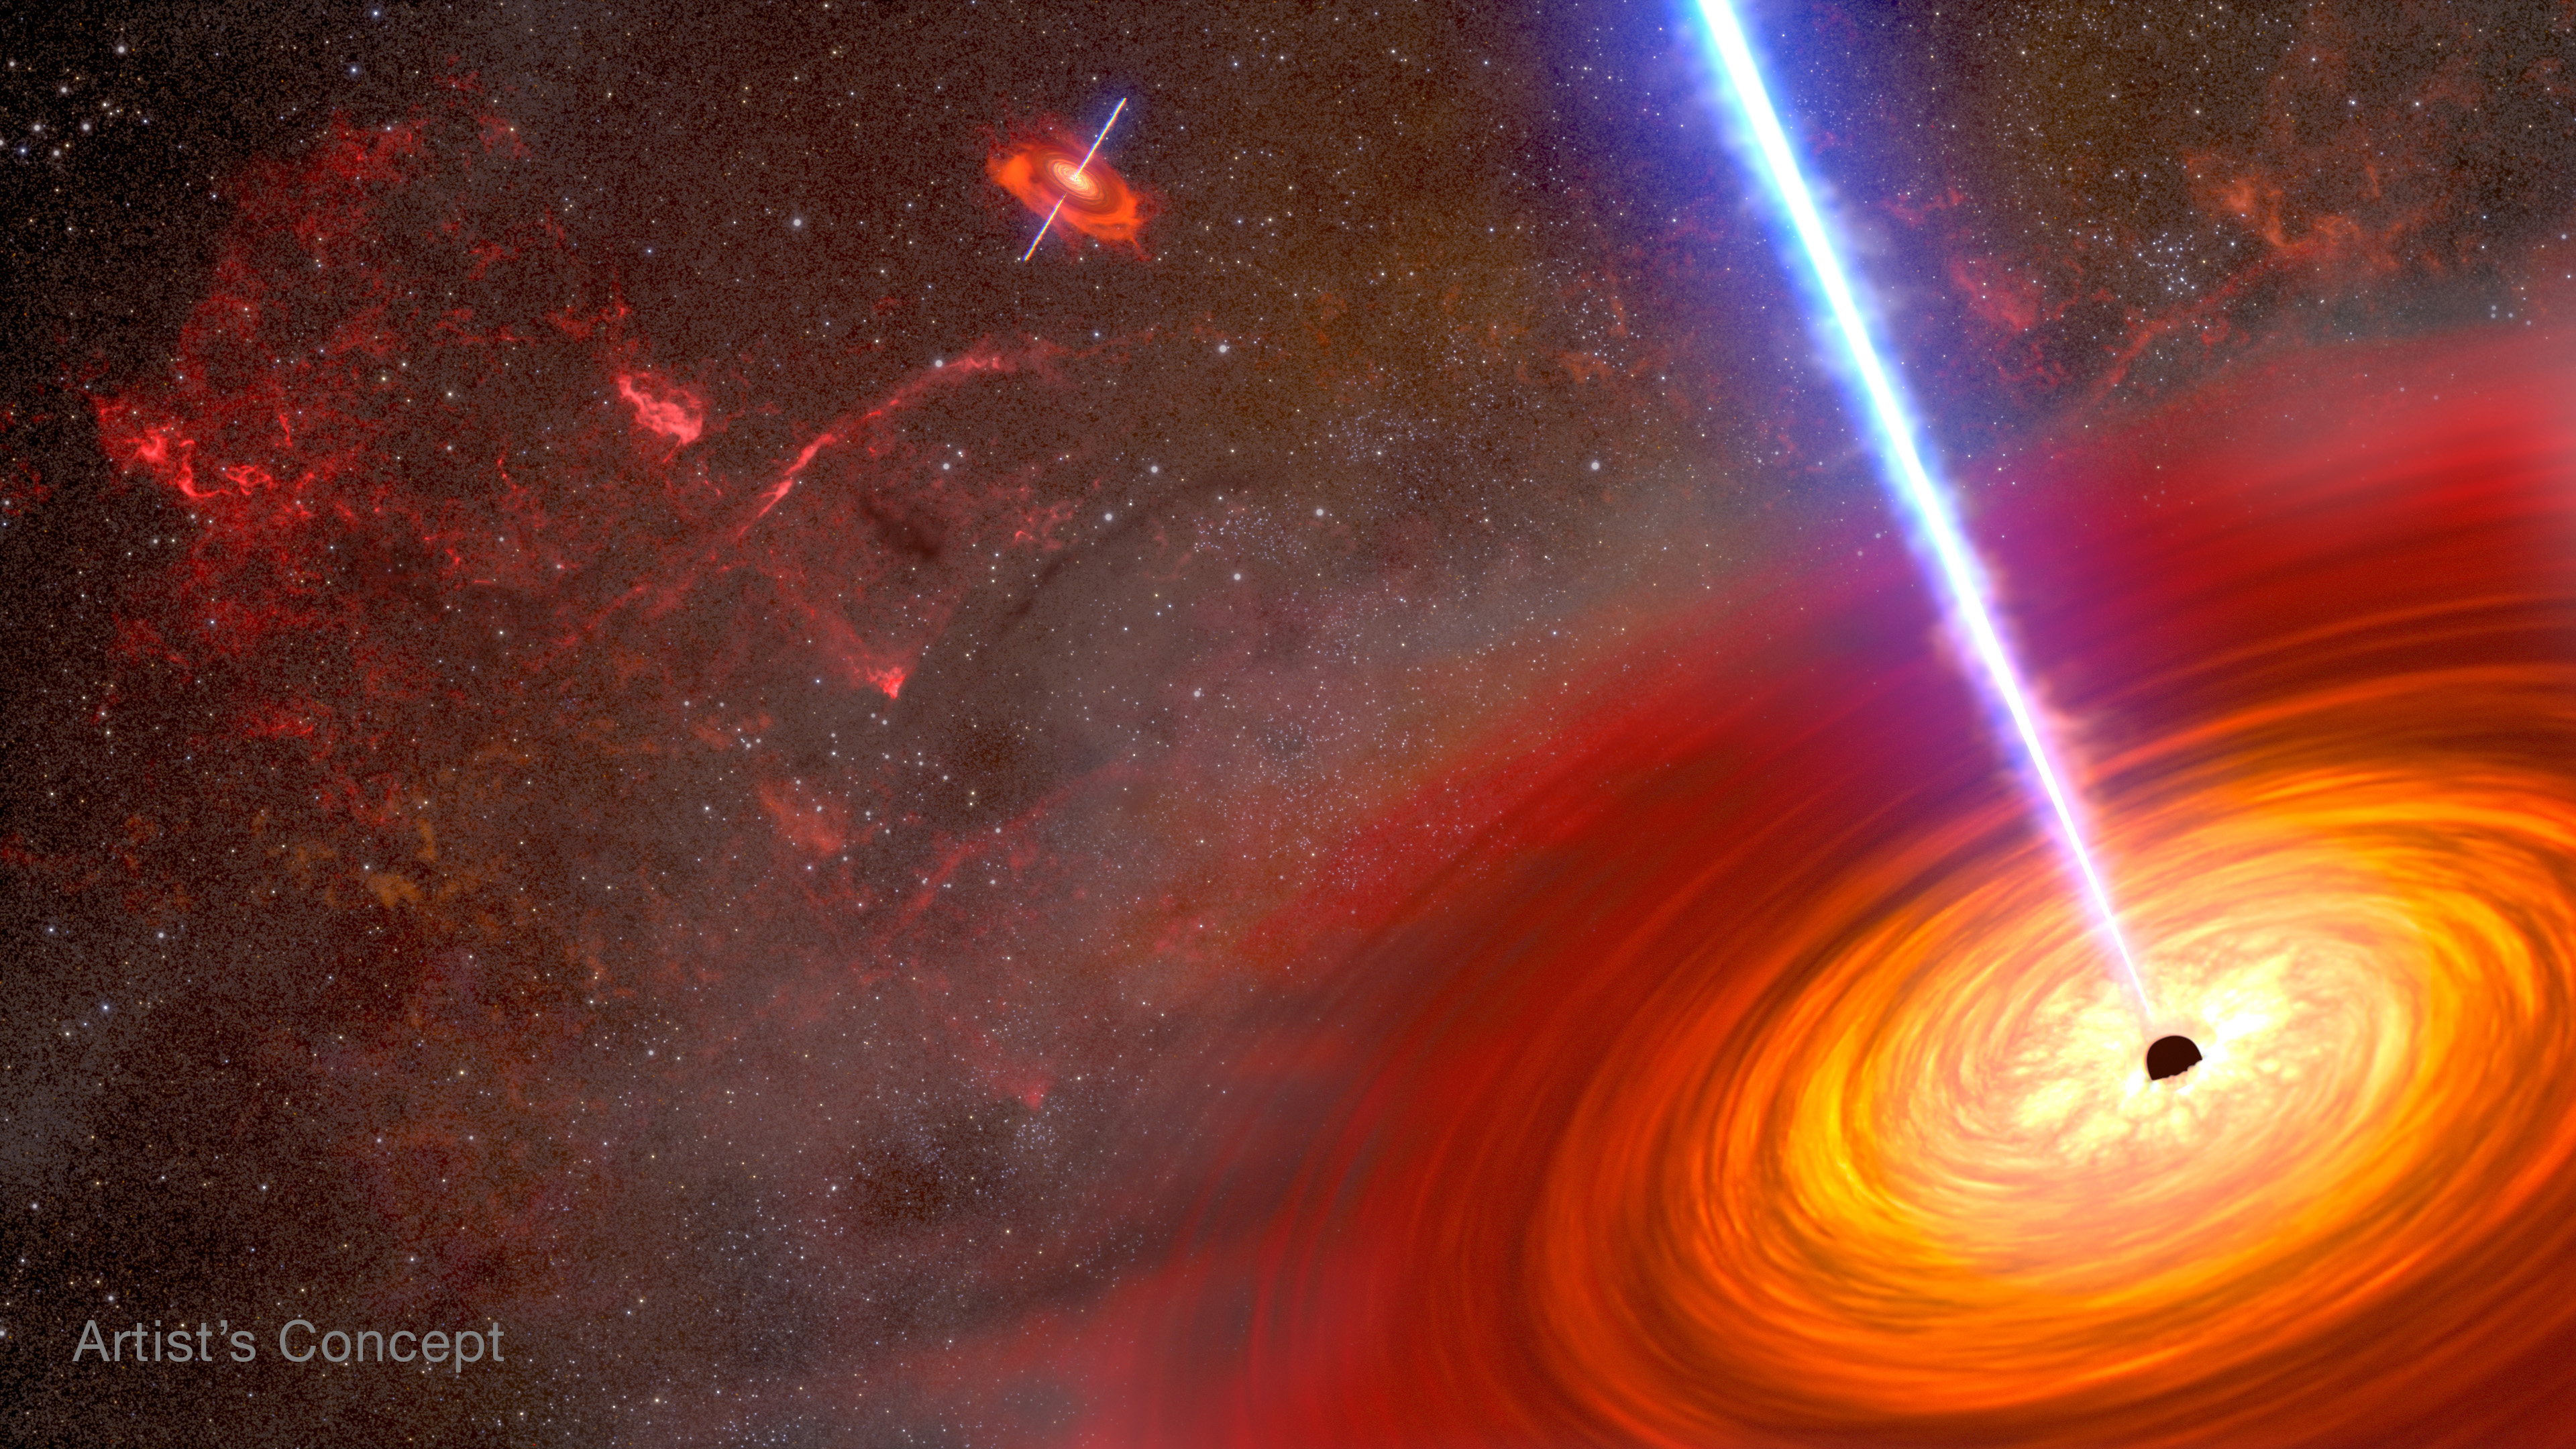

A Pair of Merging Black Holes (Artist’s Concept)

This is an artist's depiction of a pair of active black holes at the heart of two merging galaxies. They are both surrounded by an accretion disk of hot gas. Some of the material is ejected along the spin axis of each black hole. Confined by powerful magnetic fields, the jets blaze across space at nearly the speed of light as devastating beams of energy.

Credit: NASA, ESA, Joseph Olmsted (STScI)